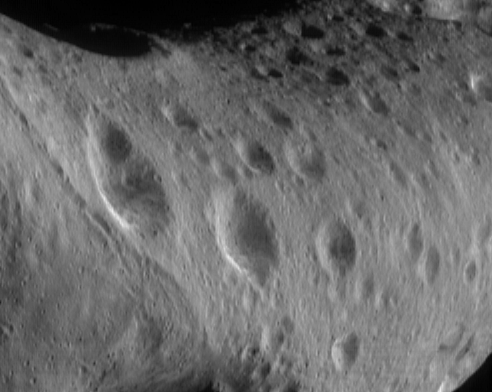

Eros’ North Polar Region

On March 11, 2000, this image of Eros’ north polar region was acquired by the imager on the NEAR Shoemaker spacecraft, from a range of 206 kilometers (127 miles). The area shown in the image is 10 kilometers (6.2 miles) across. Most of the north polar region is heavily cratered but the region to the left (part of the “saddle”) has a lower crater density, indicating that the surface has been modified since it first formed. Eros’ rotational axis lies nearly parallel to its orbital plane, much as with the planet Uranus, giving the asteroid exaggerated “seasons.” Now, it is northern summer and the north pole is in continuous sunlight. The Sun will set there this June, at Eros’ equivalent of Earth’s autumnal equinox. At that time, Eros’ south pole will begin 12 months of continuous illumination while the north pole remains in darkness.

Built and managed by The Johns Hopkins University Applied Physics Laboratory, Laurel, Maryland, NEAR was the first spacecraft launched in NASA’s Discovery Program of low-cost, small-scale planetary missions. See the NEAR web page at http://near.jhuapl.edu/ for more details.

Credit: NASA/JPL/JHUAPL